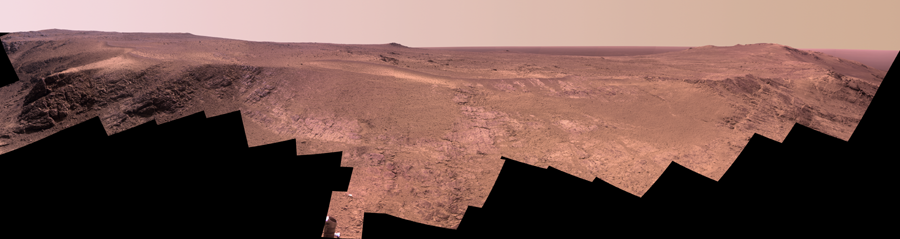

Mars Rover Opportunity’s Panorama of ‘Rocheport’

A ridge called “Rocheport” on the western rim of Mars’ Endeavour Crater spans this mosaic of images from the panoramic camera (Pancam) on NASA’s Mars Exploration Rover Opportunity.

The view extends from south-southeast on the left to north on the right. Rocheport is near the southern end of an Endeavour rim segment called “Cape Tribulation.” The Pancam took the component images for this panorama on Feb. 25, 2017, during the 4,654th Martian day, or sol, of Opportunity’s work on Mars. Opportunity began exploring the western rim of Endeavour Crater in 2011 and reached the north end of Cape Tribulation in 2014.

This ridge bears some grooves on its side, such as between the two dark shoulders angling down near the left edge of the scene. For scale, those shoulders are about 10 to 16 feet (3 to 5 meters) long. The grooves might have been carved long ago by water or ice or wind.

The view merges exposures taken through three of the Pancam’s color filters, centered on wavelengths of 753 nanometers (near-infrared), 535 nanometers (green) and 432 nanometers (violet). It is presented in approximately true color.

The Rocheport name comes from a riverbank town in Missouri along the route of Lewis and Clark’s “Corps of Discovery” Expedition.

NASA’s Jet Propulsion Laboratory, a division of the California Institute of Technology in Pasadena, manages the Mars Exploration Rover Project for NASA’s Science Mission Directorate, Washington.

For more information about Opportunity, visit http://www.nasa.gov/rovers and http://marsrovers.jpl.nasa.gov.

Photojournal Note: Also available is the full resolution TIFF file PIA21943_full.tif. This file may be too large to view from a browser; it can be downloaded onto your desktop by right-clicking on the previous link and viewed with image viewing software.

Credit: NASA/JPL-Caltech/Cornell Univ./Arizona State Univ.